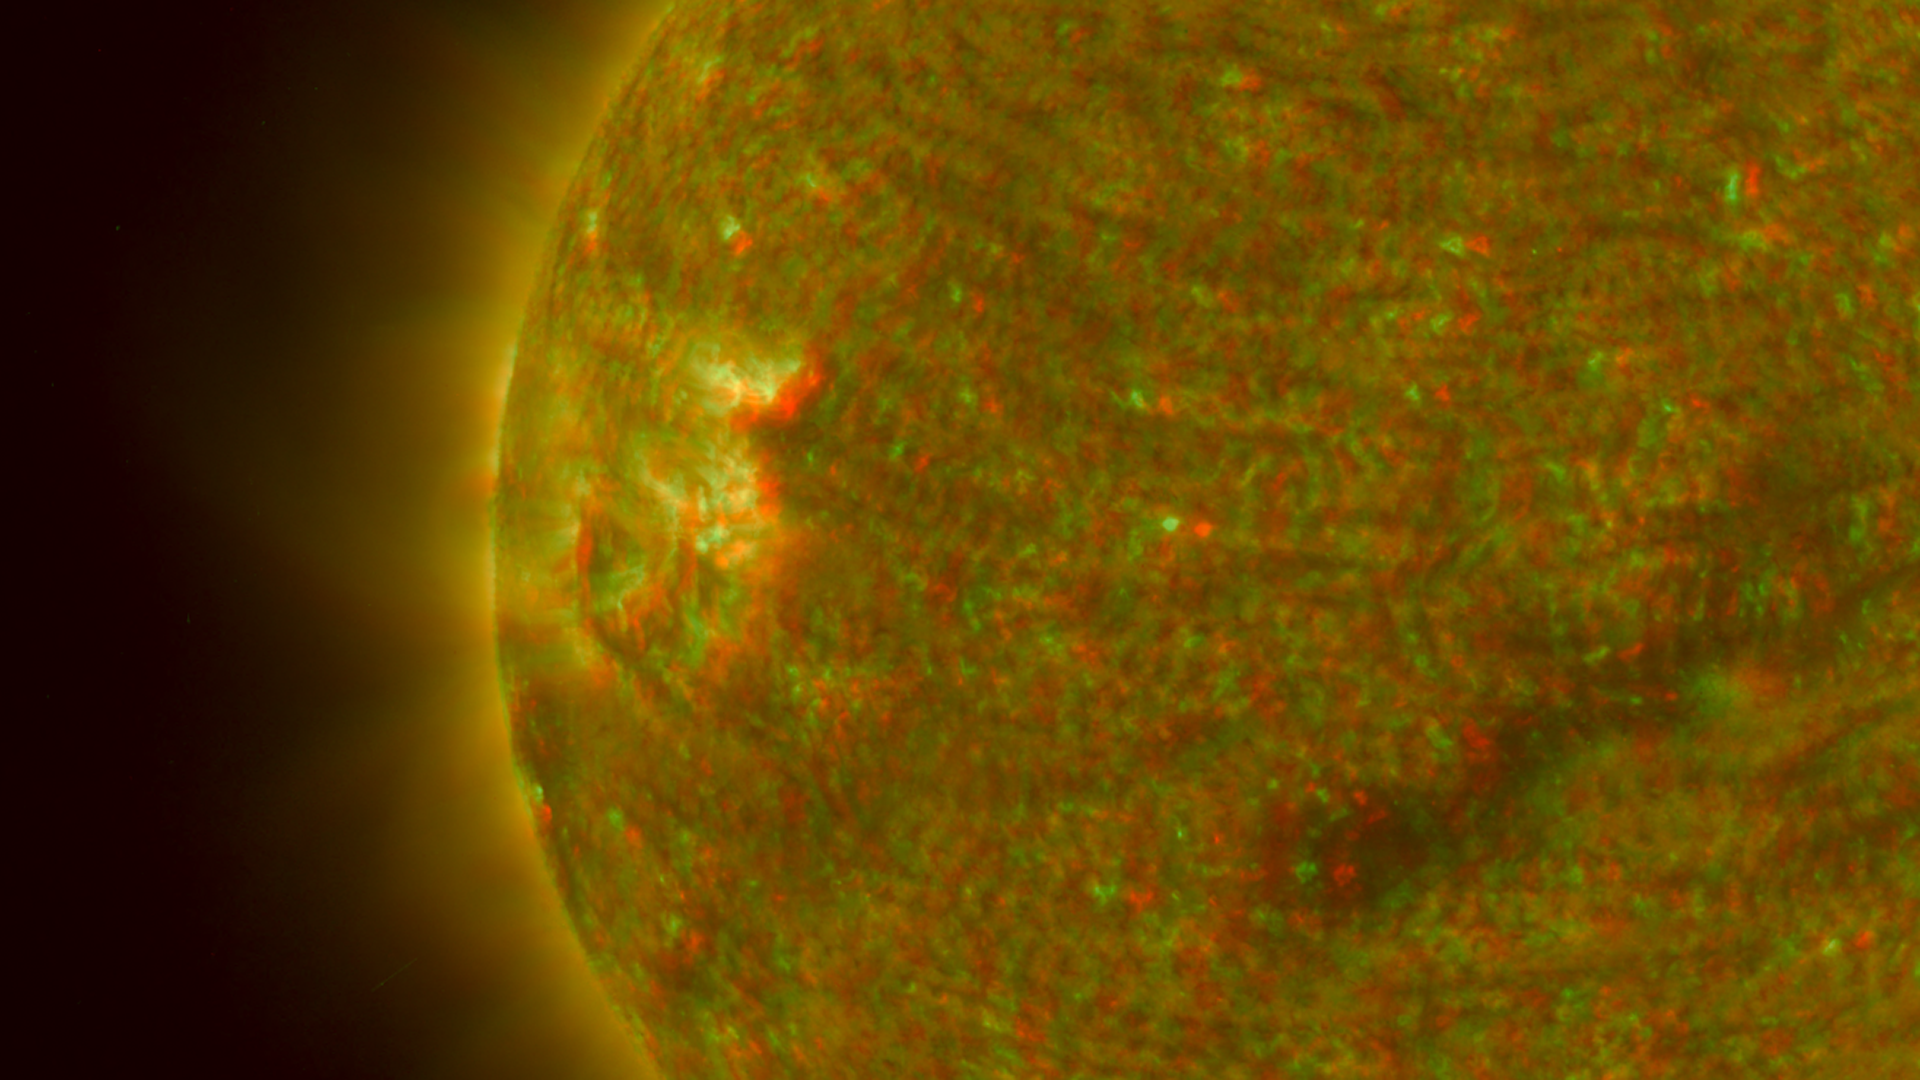

Close-up View of an Active Region of the Sun, March 23, 2007 (Anaglyph)

Figure 1: This image was taken by the SECCHI Extreme UltraViolet Imager (EUVI) mounted on the STEREO-B spacecraft. STEREO-B is located behind the Earth, and follows the Earth in orbit around the Sun. This location enables us to view the Sun from the position of a virtual left eye in space.Figure 2: This image was taken by the SECCHI Extreme UltraViolet Imager (EUVI) mounted on the STEREO-A spacecraft. STEREO-A is located ahead of the Earth, and leads the Earth in orbit around the Sun, This location enables us to view the Sun from the position of a virtual right eye in space.
NASA’s Solar TErrestrial RElations Observatory (STEREO) satellites have provided the first three-dimensional images of the Sun. For the first time, scientists will be able to see structures in the Sun’s atmosphere in three dimensions. The new view will greatly aid scientists’ ability to understand solar physics and thereby improve space weather forecasting.

This image is a composite of left and right eye color image pairs taken by the SECCHI Extreme UltraViolet Imager (EUVI) mounted on the STEREO-B and STEREO-A spacecraft. STEREO-B is located behind the Earth, and follows the Earth in orbit around the Sun. This location enables us to view the Sun from the position of a virtual left eye in space. STEREO-A is located ahead of the Earth, and leads the Earth in orbit around the Sun, This location enables us to view the Sun from the position of a virtual right eye in space.

The EUVI imager is sensitive to wavelengths of light in the extreme ultraviolet portion of the spectrum. EUVI bands at wavelengths of 304, 171 and 195 Angstroms have been mapped to the red blue and green visible portion of the spectrum; and processed to emphasize the three-dimensional structure of the solar material.

STEREO, a two-year mission, launched October 2006, will provide a unique and revolutionary view of the Sun-Earth System. The two nearly identical observatories — one ahead of Earth in its orbit, the other trailing behind — will trace the flow of energy and matter from the Sun to Earth. They will reveal the 3D structure of coronal mass ejections; violent eruptions of matter from the sun that can disrupt satellites and power grids, and help us understand why they happen. STEREO will become a key addition to the fleet of space weather detection satellites by providing more accurate alerts for the arrival time of Earth-directed solar ejections with its unique side-viewing perspective.

STEREO is the third mission in NASA’s Solar Terrestrial Probes program within NASA’s Science Mission Directorate, Washington. The Goddard Science and Exploration Directorate manages the mission, instruments, and science center. The Johns Hopkins University Applied Physics Laboratory, Laurel, Md., designed and built the spacecraft and is responsible for mission operations. The imaging and particle detecting instruments were designed and built by scientific institutions in the U.S., UK, France, Germany, Belgium, Netherlands, and Switzerland. JPL is a division of the California Institute of Technology in Pasadena.

Credit: NASA/JPL-Caltech/NRL/GSFC